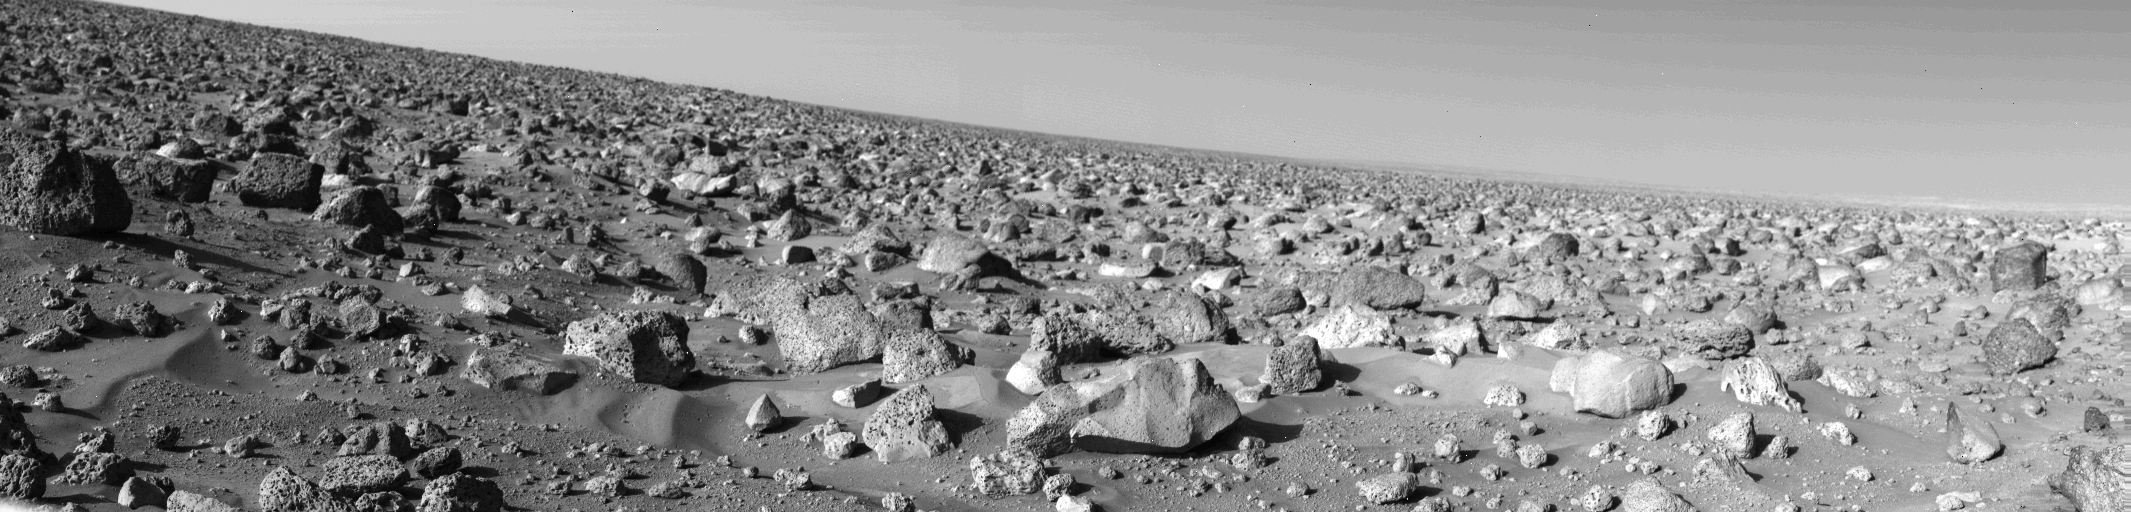

Rocky Martian Plain

The rocky Martian plain surrounding Viking 2 is seen in high resolution in this 85-degree panorama sweeping from north at the left to east at right during the Martian afternoon on September 5. Large blocks litter the surface. Some are porous, sponge-like rocks like the one at the left edge (size estimate: 1 1/2 to 2 feet); others are dense and fine-grained, such as the very bright rounded block (1 to 1 1/2 feet across) toward lower right. Pebbled surface between the rocks is covered in places by small drifts of very fine material similar to drifts seen at the Viking 1 landing site some 4600 miles to the southwest. The fine-grained material is banked up behind some rocks, but wind tails seen by Viking 1 are not well-developed here. On the right horizon, flat-topped ridges or hills are illuminated by the afternoon sun. Slope of the horizon is due to the 8-degree tilt of the spacecraft.

Credit: NASA/JPL